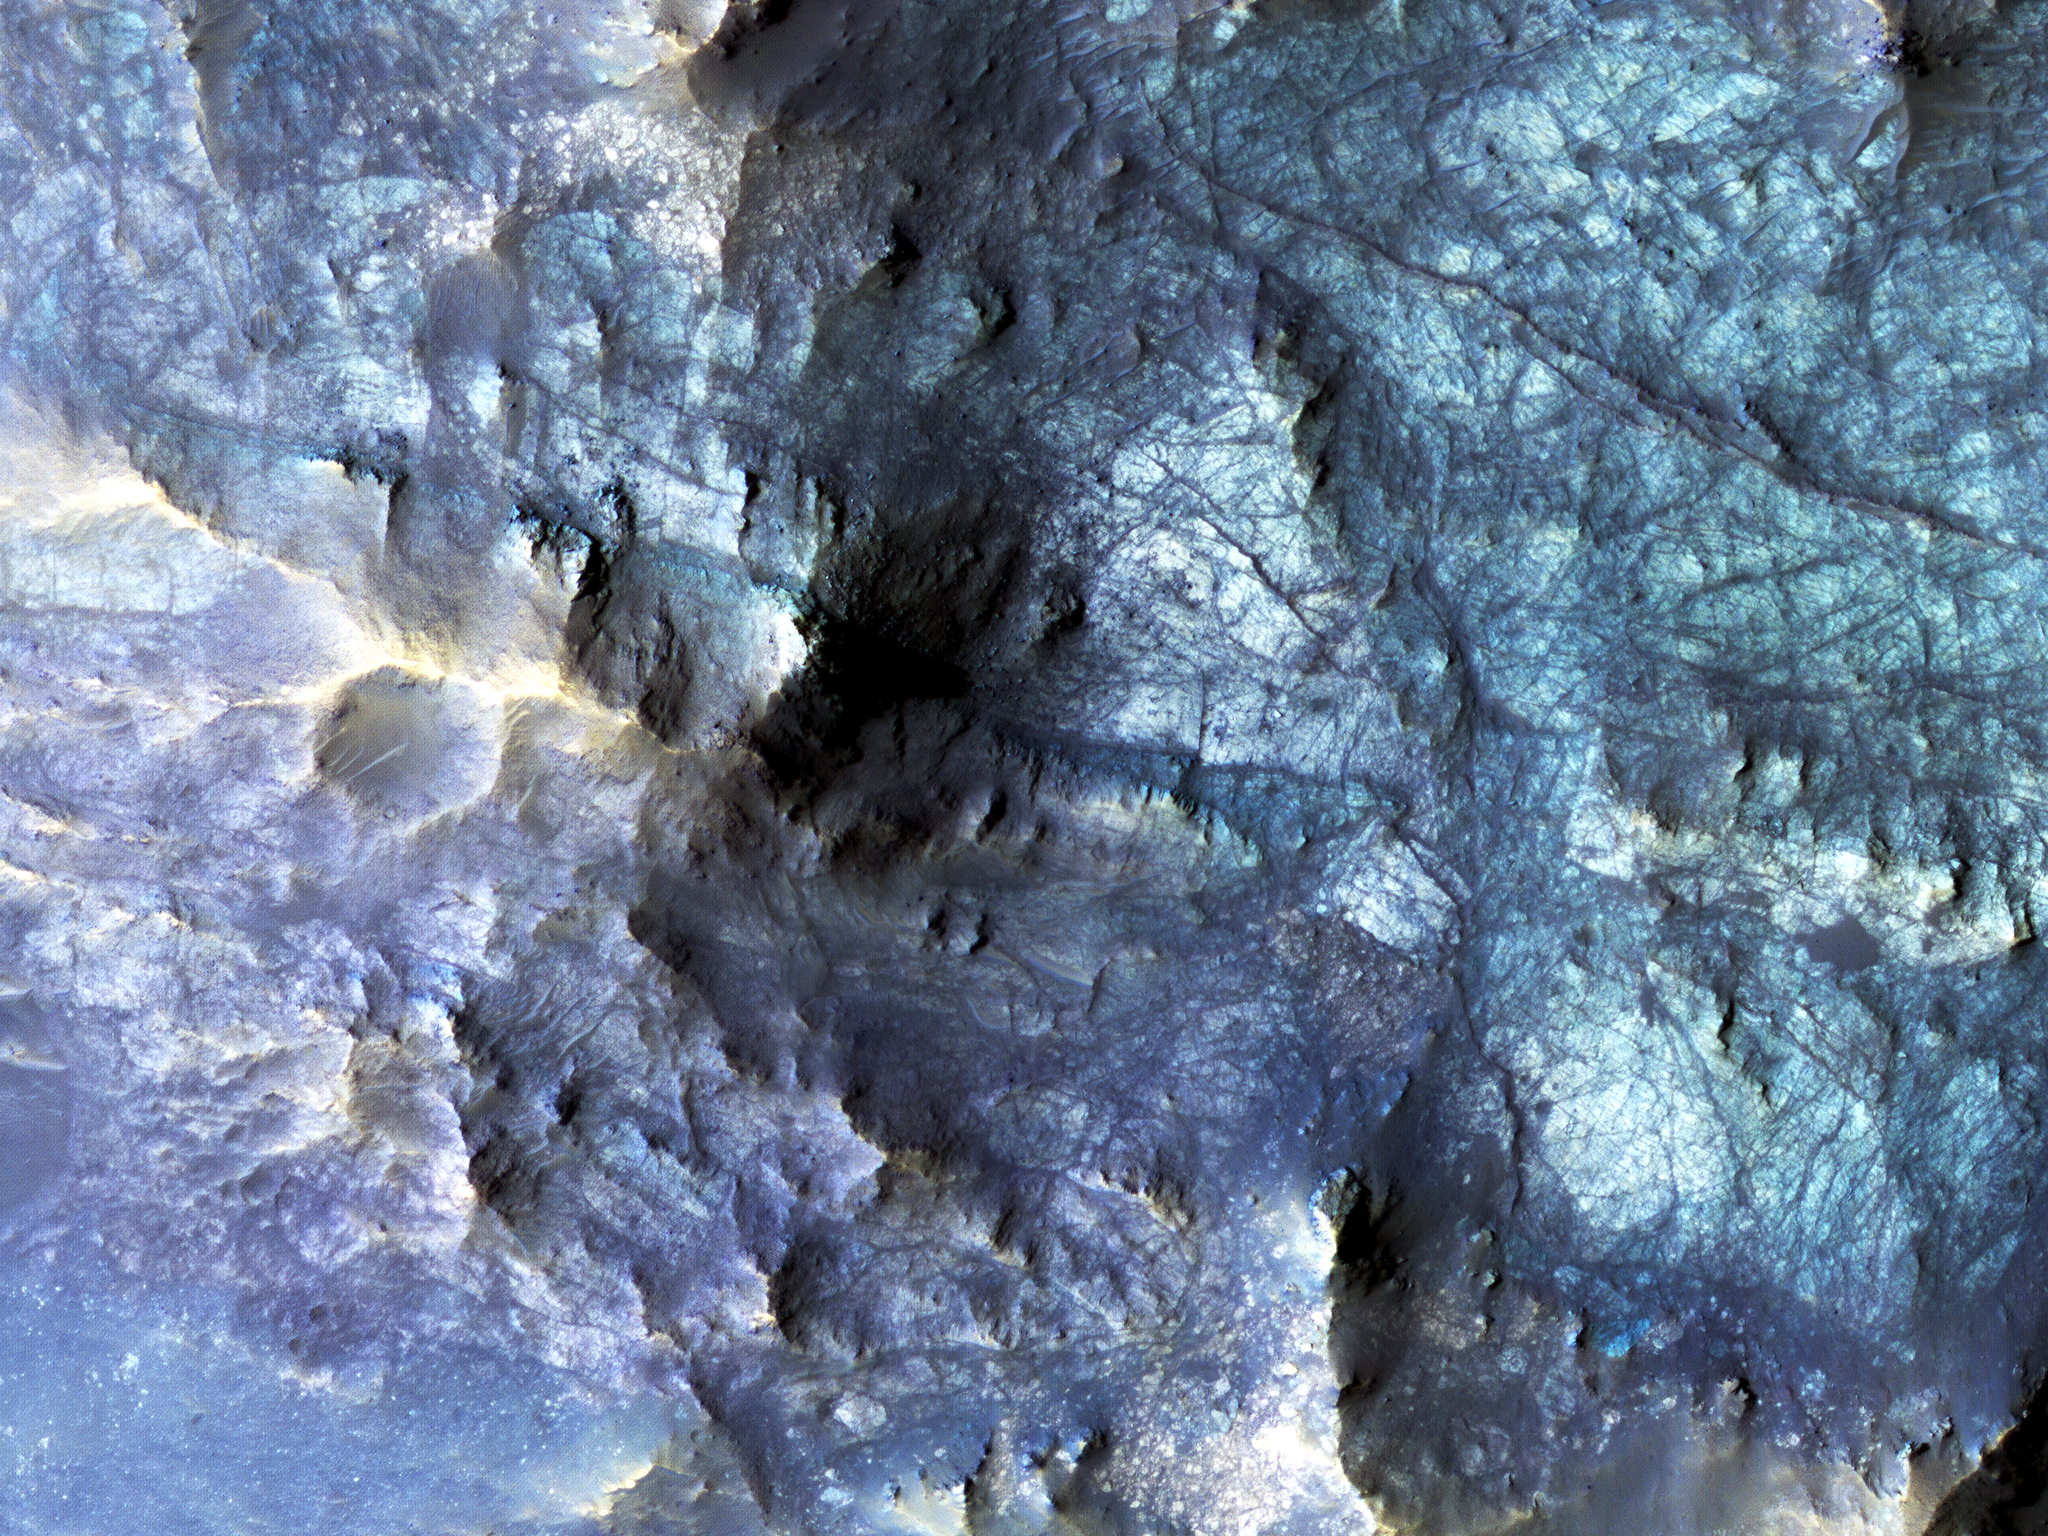

Exposed Fractured Bedrock in the Central Pit of a Crater

This HiRISE image shows the central pit feature of an approximately 20-kilometer diameter complex crater in located at 304.480 degrees east, -11.860 degrees south, just north of the Valles Marineris.

Here we can observe a partial ring of light-toned, massive and fractured bedrock, which has been exposed by the impact-forming event, and via subsequent erosion that typically obscure the bedrock of complex central features. Features such as this one are of particular interest as they provide scientists with numerous exposures of bedrock that can be readily observed from orbit and originate from the deep Martian subsurface.

Unlike on Earth, plate tectonics do not appear to be active on Mars. Thus, much of the Martian subsurface is not directly observable through uplift, erosion and exposure of mountain chains, which provide the majority of bedrock exposures on Earth. Exposures of subsurface materials generated by these features provides us with some of the only “windows” into the subsurface geology. This makes the study of impact craters an invaluable source of information when trying to understand, not only the impact process, but also the composition and history of Mars.

Although much of what we see here is composed of massive and fractured bedrock, there are zones of rock fragmentation, called “brecciation.” These fragmented rocks (a.k.a., breccias) are best viewed in the eastern portion of the central pit, which was captured in a previous HiRISE image. Additionally, we see some occurrences of impact melt-bearing deposits that surround and coat the bedrock exposed within the central pit. Several dunes are on the surface throughout the central pit and surrounding crater floor.

The mechanisms behind the formation of central features, particularly central pits, are not completely understood. Geologic mapping of these circumferential “mega” blocks of bedrock indicate radial and concentric fracturing that is consistent with deformation through uplift. The exposed bedrock shows well-expressed lineament features that are likely fractures and faults formed during the uplift process. Studies of the bedrock, and such structures in this image, allows us better to understand the formative events and physical processes responsible for their formation. Current research suggests that their formation is the result of some component of uplift followed by collapse.

The University of Arizona, Tucson, operates HiRISE, which was built by Ball Aerospace & Technologies Corp., Boulder, Colo. NASA’s Jet Propulsion Laboratory, a division of the California Institute of Technology in Pasadena, manages the Mars Reconnaissance Orbiter Project for NASA’s Science Mission Directorate, Washington.

Credit: NASA/JPL-Caltech/Univ. of Arizona